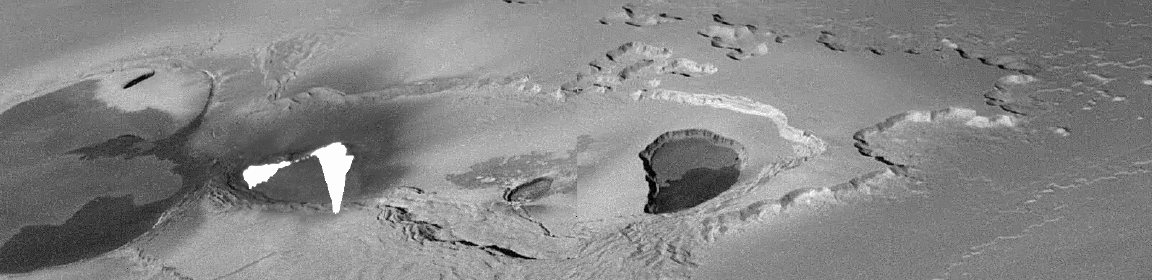

Lava Fountains on Io

This mosaic of images collected by NASA’s Galileo spacecraft on Thanksgiving Day, November 25, 1999 shows a fountain of lava spewing above the surface of Jupiter’s moon Io. The active lava was hot enough to cause what the camera team describes as “bleeding” in Galileo’s camera, caused when the camera’s detector is so overloaded by the brightness of the target that electrons spill down across the detector. This shows up as a white blur in the image.

Most of the hot material is distributed along a wavy line which is interpreted to be hot lava shooting more than 1.5 kilometers (1-mile) high out of a long crack, or fissure, on the surface. There also appear to be additional hot areas below this line, suggesting that hot lava is flowing away from the fissure. Initial estimates of the lava temperature indicate that it is well above 1,000 Kelvin (1,300 Fahrenheit) and might even be hotter than 1,600 Kelvin (2,400 Fahrenheit).

These images were targeted to provide the first close-up view of a chain of huge calderas (large volcanic collapse pits). These calderas are some of the largest on Io and they dwarf other calderas across the solar system. At 290 by 100 kilometers (180 by 60 miles), this chain of calderas covers an area seven times larger than the largest caldera on the Earth. The new images show the complex nature of this giant caldera on Io, with smaller collapses occurring within the elongated caldera.

Also of great interest is the flat-topped mesa on the right. The scalloped margins are typical of a process geologists call “sapping,” which occurs when erosion is caused by a fluid escaping from the base of a cliff. On Earth, such sapping features are caused by springs of groundwater. Similar features on Mars are one of the key pieces of evidence for past water on the Martian surface. However, on Io, the liquid is presumed to be pressurized sulfur dioxide. The liquid sulfur dioxide should change to a gas almost instantaneously upon reaching the near-vacuum of Io’s surface, blasting away material at the base of the cliff. The sulfur dioxide gas eventually freezes out on the surface of Io in the form of a frost. As the frost is buried by later deposits, it can be heated and pressurized until it becomes a liquid. This liquid then flows out of the ground, completing Io’s version of the “water cycle.”

North is to the upper left of the picture and the Sun illuminates the surface from the lower left. The image, centered at 61.1 degrees latitude and 119.4 degrees longitude, covers an area approximately 300 by 75 kilometers (190-by-47 miles). The resolution is 185 meters (610 feet) per picture element. The image was taken at a range of 17,000 kilometers (11,000 miles) by Galileo’s onboard camera.

The Jet Propulsion Laboratory, Pasadena, CA manages the Galileo mission for NASA’s Office of Space Science, Washington, DC. JPL is a division of the California Institute of Technology, Pasadena, CA.

Credit: NASA/JPL/University of Arizona